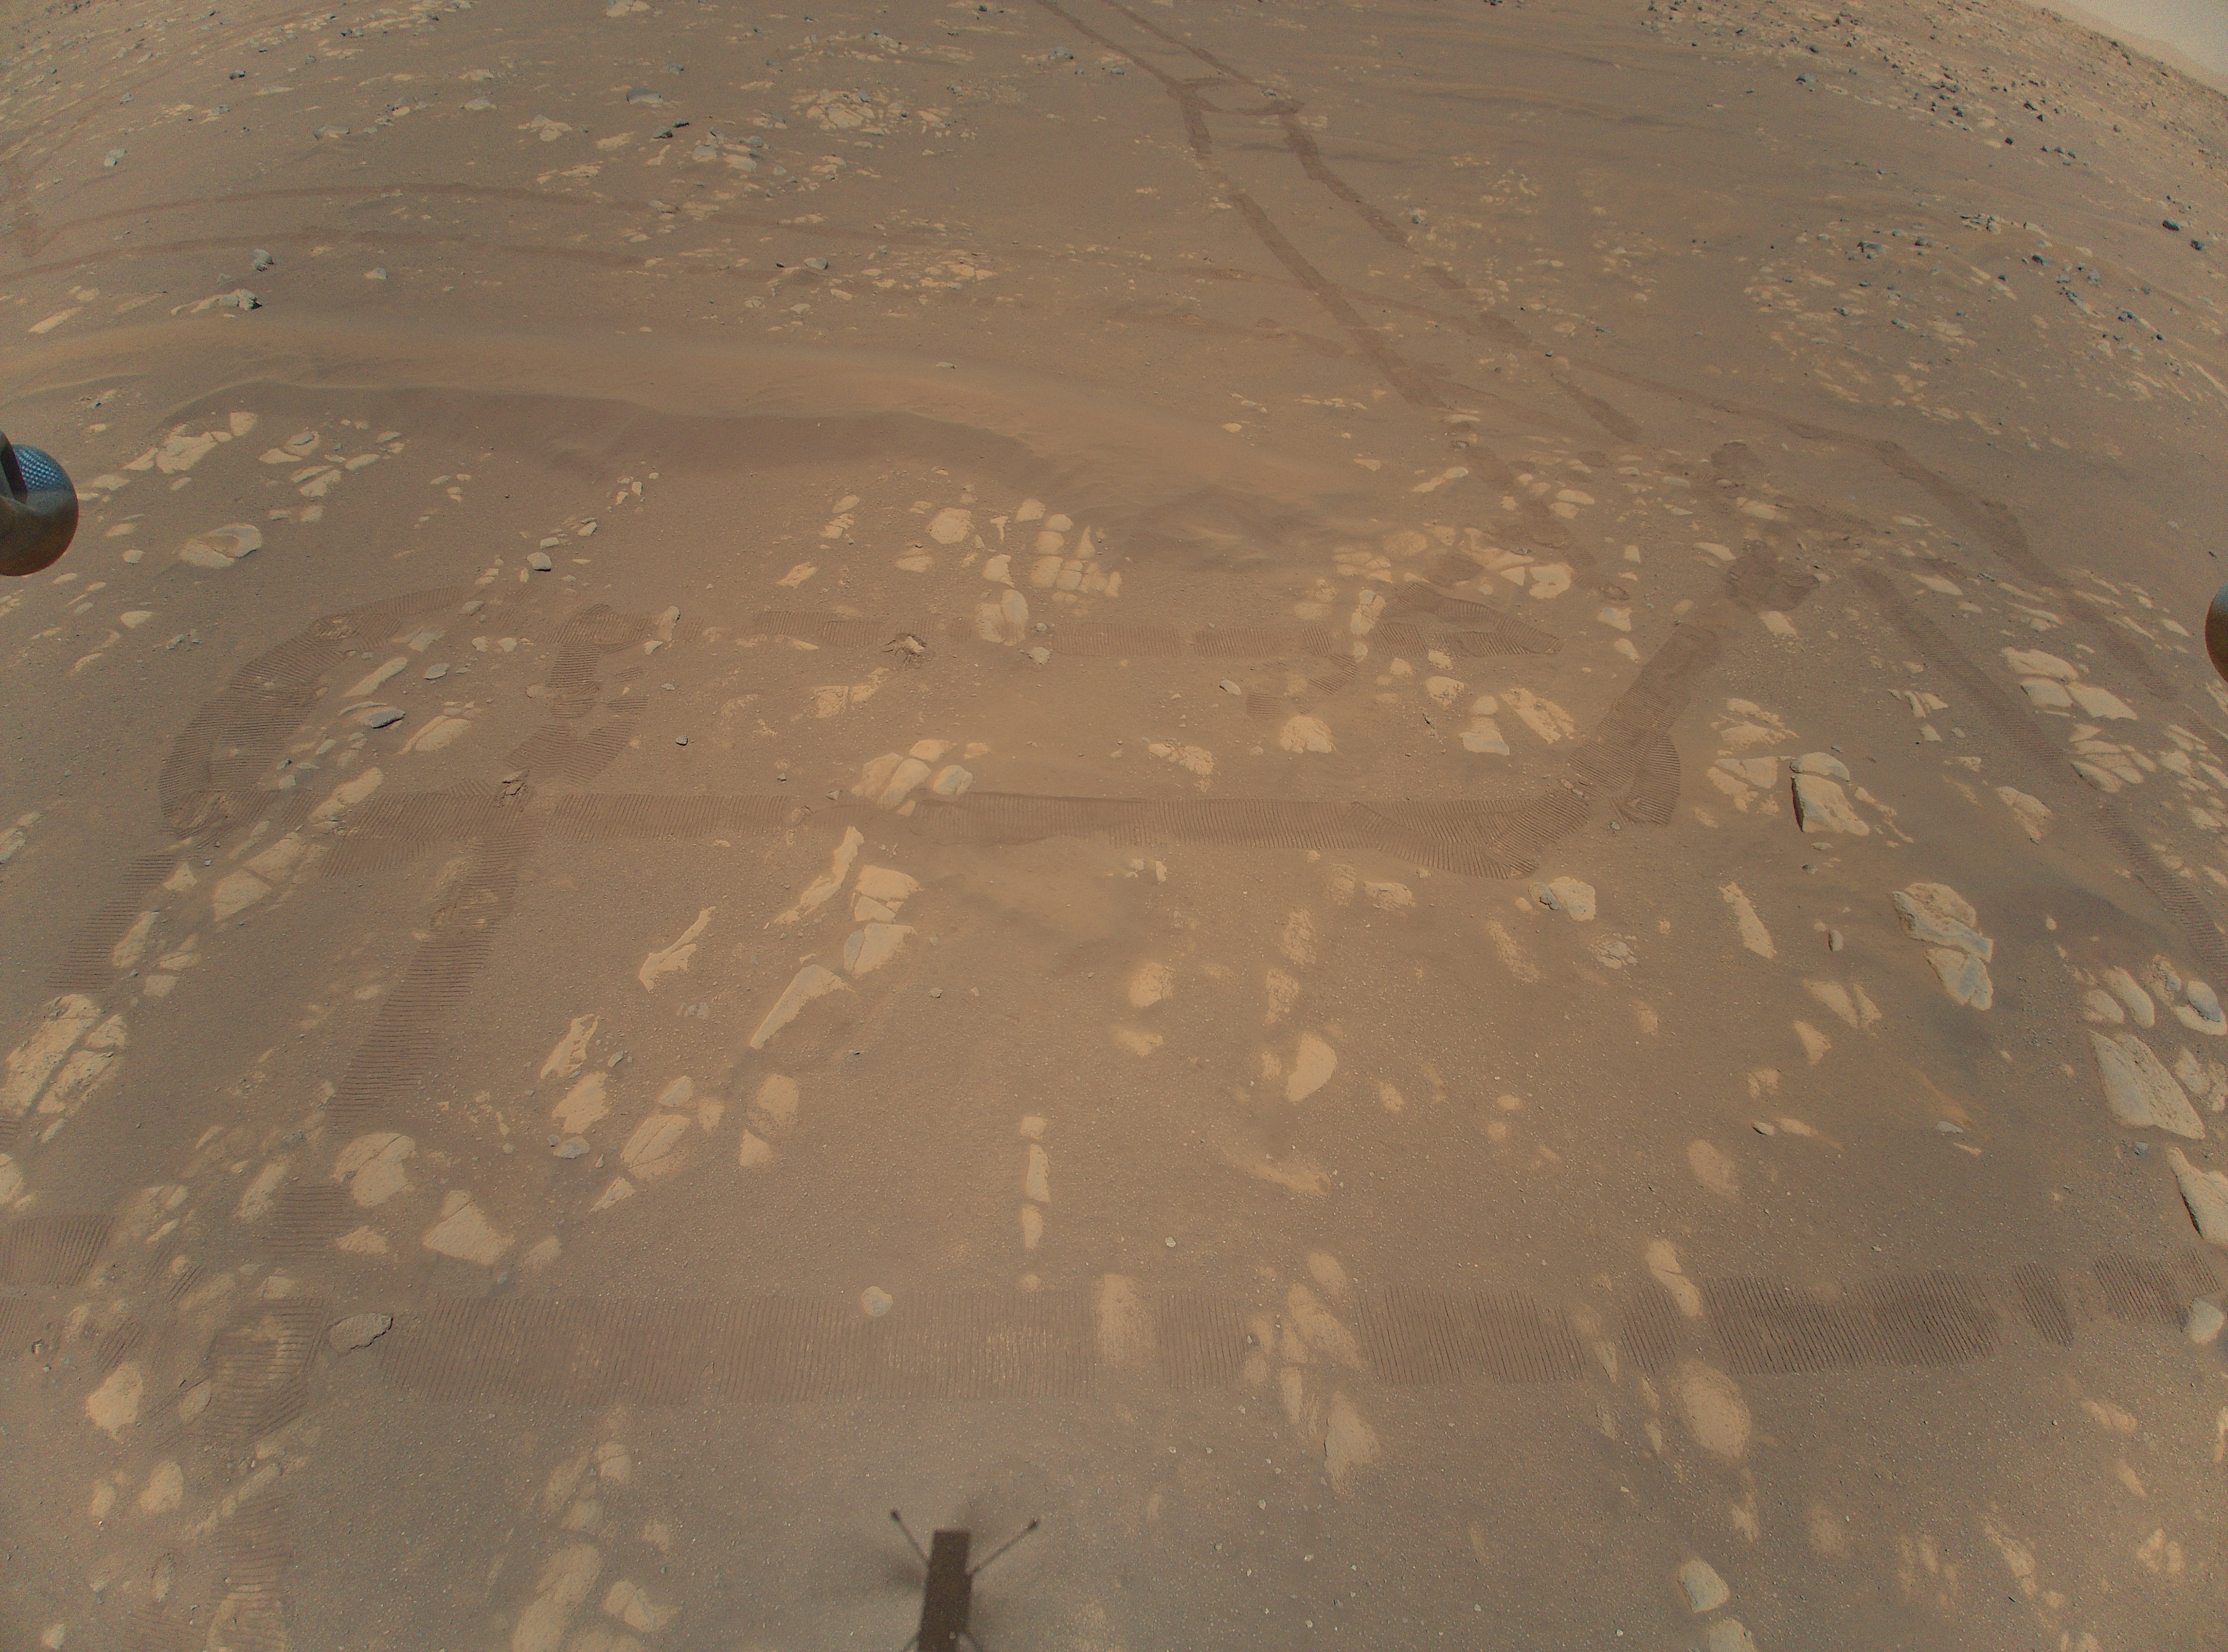

First Aerial Color Image of Mars

This is the first color image of the Martian surface taken by an aerial vehicle while it was aloft. The Ingenuity Mars Helicopter captured it with its color camera during its second successful flight test on April 22, 2021. At the time this image, Ingenuity was 17 feet (5.2 meters) above the surface and pitching (moving the camera’s field of view upward) so the helicopter could begin its 7-foot (2-meter) translation to the west — away from the rover. The image, as well as the inset showing a closeup of a portion of the tracks the Perseverance Mars rover and Mars surface features, demonstrates the utility of scouting Martian terrain from an aerial perspective.

The winding parallel discolorations in the surface reveal the tread of the six-wheeled rover. Perseverance itself is located top center, just out frame. “Wright Brothers Field” is in the vicinity of the helicopter’s shadow, bottom center, with the actual point of takeoff of the helicopter just below the image. A portion of the landing pads on two of the helicopter’s four landing legs can be seen in on the left and right sides of the image, and a small portion of the horizon can be seen at the upper right and left corners.

Mounted in the helicopter’s fuselage and pointed approximately 22 degree below the horizon, Ingenuity’s high-resolution color camera contains a 4208-by-3120-pixel sensor.

The Ingenuity Mars Helicopter was built by JPL, which also manages this technology demonstration project for NASA Headquarters. It is supported by NASA’s Science Mission Directorate, Aeronautics Research Mission Directorate, and Space Technology Mission Directorate. NASA’s Ames Research Center and Langley Research Center provided significant flight performance analysis and technical assistance during Ingenuity’s development. AeroVironment Inc., Qualcomm, Snapdragon, and SolAero also provided design assistance and major vehicle components. The Mars Helicopter Delivery System was designed and manufactured by Lockheed Space Systems, Denver.

Credit: NASA/JPL-Caltech